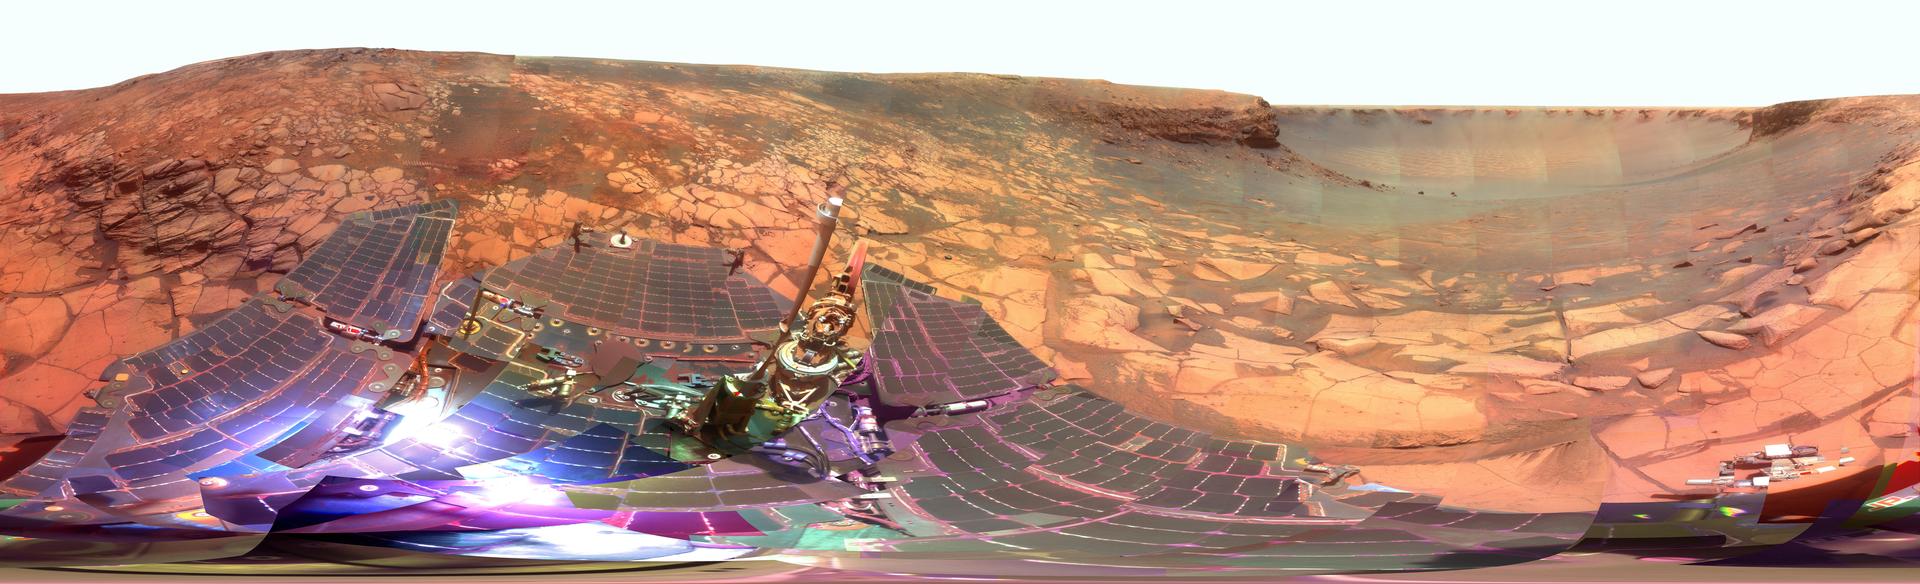

‘Lyell’ Panorama inside Victoria Crater (False Color)

Photojournal note: This very large image (487.9 MB TIFF and 17.71 MB JPEG) may be too large for some web browsers to handle. Users may right-click on the TIFF or JPEG link in the legend above to download the file to their desktop. The image can then be viewed in an image manipulation application.

During four months prior to the fourth anniversary of its landing on Mars, NASA’s Mars Exploration Rover Opportunity examined rocks inside an alcove called “Duck Bay” in the western portion of Victoria Crater. The main body of the crater appears in the upper right of this stereo panorama, with the far side of the crater lying about 800 meters (half a mile) away. Bracketing that part of the view are two promontories on the crater’s rim at either side of Duck Bay. They are “Cape Verde,” about 6 meters (20 feet) tall, on the left, and “Cabo Frio,” about 15 meters (50 feet) tall, on the right. The rest of the image, other than sky and portions of the rover, is ground within Duck Bay.

Opportunity’s targets of study during the last quarter of 2007 were rock layers within a band exposed around the interior of the crater, about 6 meters (20 feet) from the rim. Bright rocks within the band are visible in the foreground of the panorama. The rover science team assigned informal names to three subdivisions of the band: “Steno,” “Smith,” and “Lyell.”

This view combines many images taken by Opportunity’s panoramic camera (Pancam) from the 1,332nd through 1,379th Martian days, or sols, of the mission (Oct. 23 to Dec. 11, 2007). Images taken through Pancam filters centered on wavelengths of 753 nanometers, 535 nanometers and 432 nanometers were mixed to produce this view, which is presented in a false-color stretch to bring out subtle color differences in the scene. Some visible patterns in dark and light tones are the result of combining frames that were affected by dust on the front sapphire window of the rover’s camera.

Opportunity landed on Jan. 25, 2004, Universal Time, (Jan. 24, Pacific Time) inside a much smaller crater about 6 kilometers (4 miles) north of Victoria Crater, to begin a surface mission designed to last 3 months and drive about 600 meters (0.4 mile).

Credit: NASA/JPL-Caltech/Cornell University